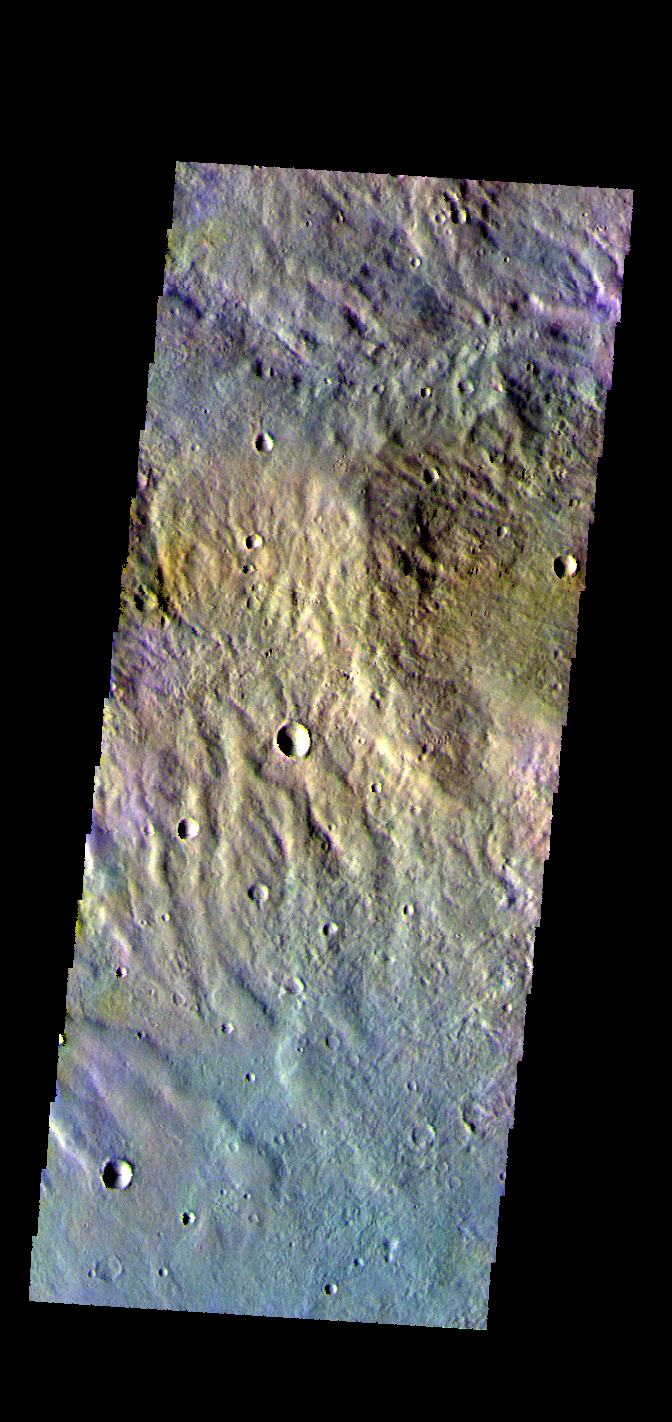

Eridania Planitia – False Color

The THEMIS VIS camera contains 5 filters. The data from different filters can be combined in multiple ways to create a false color image. These false color images may reveal subtle variations of the surface not easily identified in a single band image. Today’s false color images shows part of Eridania Planitia.

Credit: NASA/JPL-Caltech/ASU